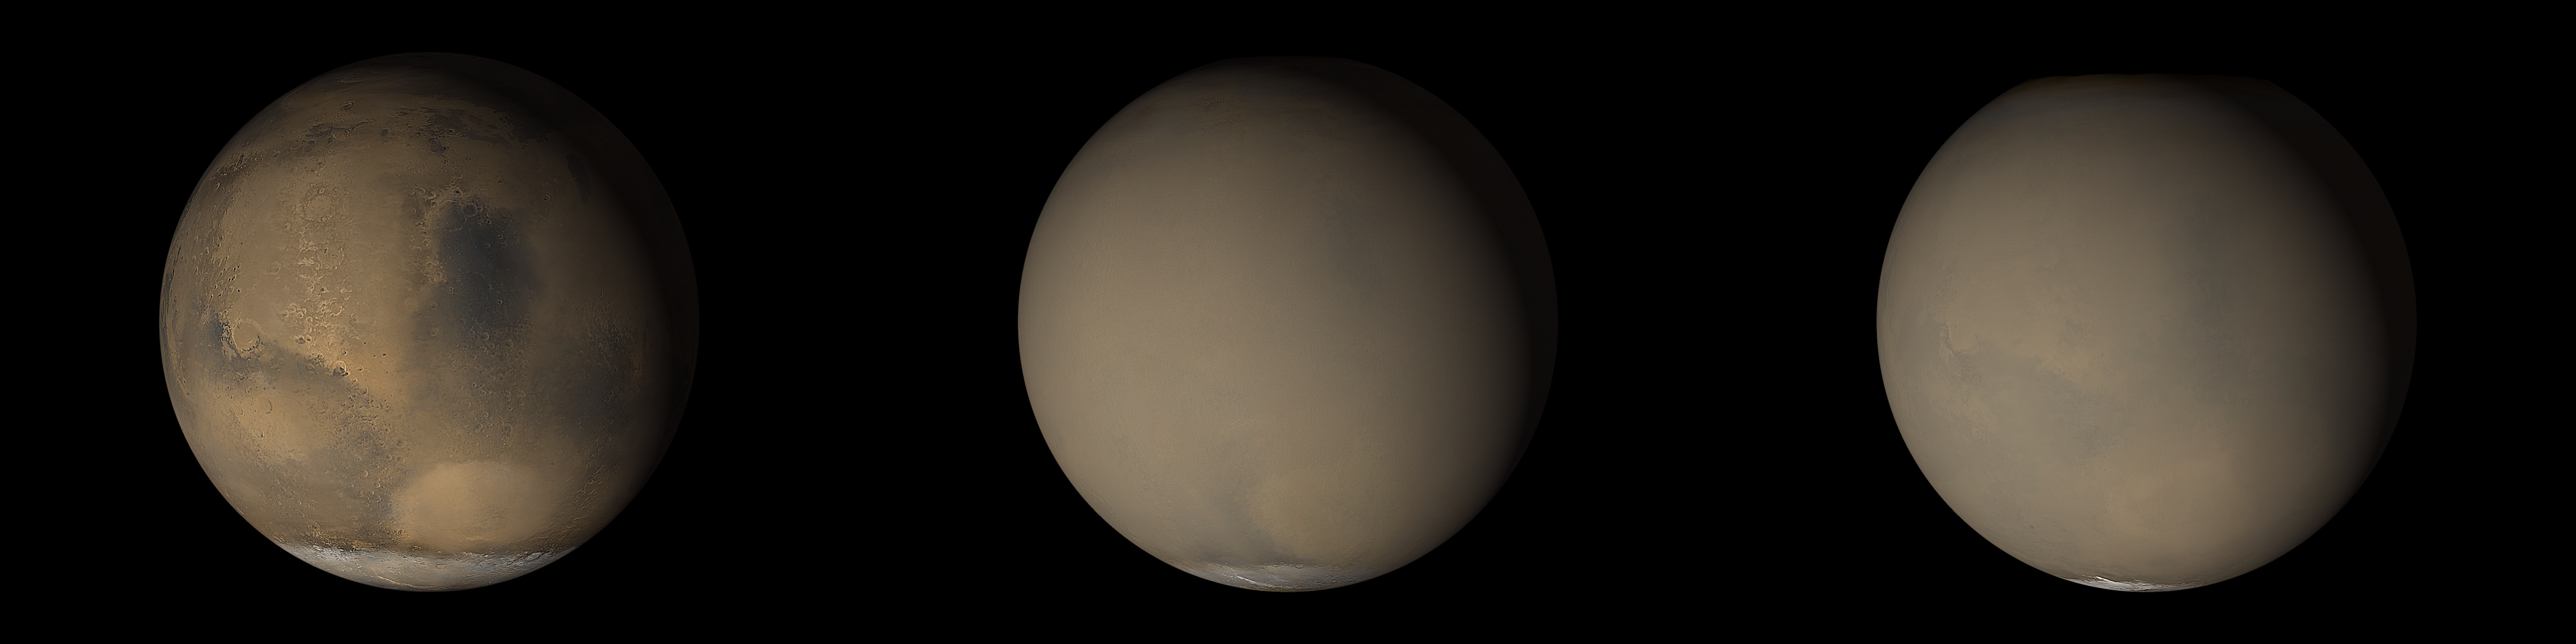

The 2001 Great Dust Storms – Hellas/Syrtis Major

Figure 1

Updated caption: October 5, 2016
Two 2001 images from the Mars Orbiter Camera on NASA’s Mars Global Surveyor orbiter show a dramatic change in the planet’s appearance when haze raised by dust-storm activity in the south became globally distributed (Figure 1).

At left, an image from late June 2001 shows clear conditions over much of the planet, with regional dust-storm activity occurring in the Hellas basin (bright oval feature) near the edge of the south polar cap. At right, a July 2001 image from the same perspective shows the planet almost completely enveloped. Dust extends to altitudes of more than 60 kilometers (37 miles) during global-scale storms.

Original caption:
Although dust storms occur year-round on Mars, they often occur in greater numbers during certain seasons. In particular, it has long been known from Earth-based telescopic observations that the largest, global dust events(those that enshroud the entire planet) occur during the southern spring and summer. As the Mars Global Surveyor (MGS) mission began to monitor this period for the second time, particular attention was paid to local and regional dust storms in anticipation of capturing–for the first time–high spatial-and time-resolution observations of the start of a “global” storm.

Throughout the month of June 2001, the MGS Mars Orbiter Camera (MOC) routinely accumulated low resolution (7.5 km/pixel) global maps of Marson an orbit-by-orbit basis. A moderately large number of local dust storms were noted, especially along the retreating margin of the seasonal south polar CO2 frost cap and around the large and deep Hellas impact basin that dominates the southern, eastern highlands. On June 21, an otherwise undistinguished small dust storm surged into the basin from the southwest. When viewed 24 hours later, the storm had circulated clockwise about 1/3of the circumference of Hellas, indicating relatively high winds. For the next three days, this storm brewed north of Hellas and east towards Hesperia, but didn’t cross the equator. Then, sometime between 2 PM local Mars time on June 25 and 2 PM local Mars time on June 26, the storm exploded north across the equator, and in less than 24 hours thereafter, dust was being raised from separate locations in Arabia, Nilosyrtis, and Hesperia, thousands of kilometers away from Hellas. This was the start of the long-anticipated global dust event.

Over the following week, dust injected high into the stratosphere during the initial Hellas and Hesperia storms drifted eastward, carried by the prevailing south circumpolar jet stream. Beneath this “veil” of dust, an intense wind front moved across Mars, setting up conditions for many other local and regional dust storms. By July 4, a large regional storm was raging between Daedalia Planitia south of the Tharsis volcanoes and Syria Planum (just south of Labyrinthus Noctis, see PIA03171). Another storm was raising plumes of dust in north central Noachis/southwestern Meridiani. Plumes were rising in Hesperia but not Hellas.

Throughout July and August, MOC observations revealed a general pattern of regional storm centers beneath an ever-spreading veil of stratospheric dust. The Daedalia/Claritas/Syria storm created dust plumes on over 90 consecutive days (see PIA03172).

Previous views and perceptions of global dust events had noted regional brightenings within the overall pall of what was called a “global duststorm.” From our new observations, we know that at least this global dust “storm” was really a set of storms, somehow triggered to occur at the same time. We also know that dust was not raised from everywhere on the surface during this global event, but rather from discrete, long-lived centers of activity. We saw, for the first time, rapid, cross-equatorial flow of dust-raising winds.

Malin Space Science Systems and the California Institute of Technology built the MOC using spare hardware from the Mars Observer mission. MSSS operates the camera from its facilities in San Diego, CA. The Jet Propulsion Laboratory’s Mars Surveyor Operations Project operates the Mars Global Surveyor spacecraft with its industrial partner, Lockheed Martin Astronautics, from facilities in Pasadena, CA and Denver, CO.

Credit: NASA/JPL/MSSS